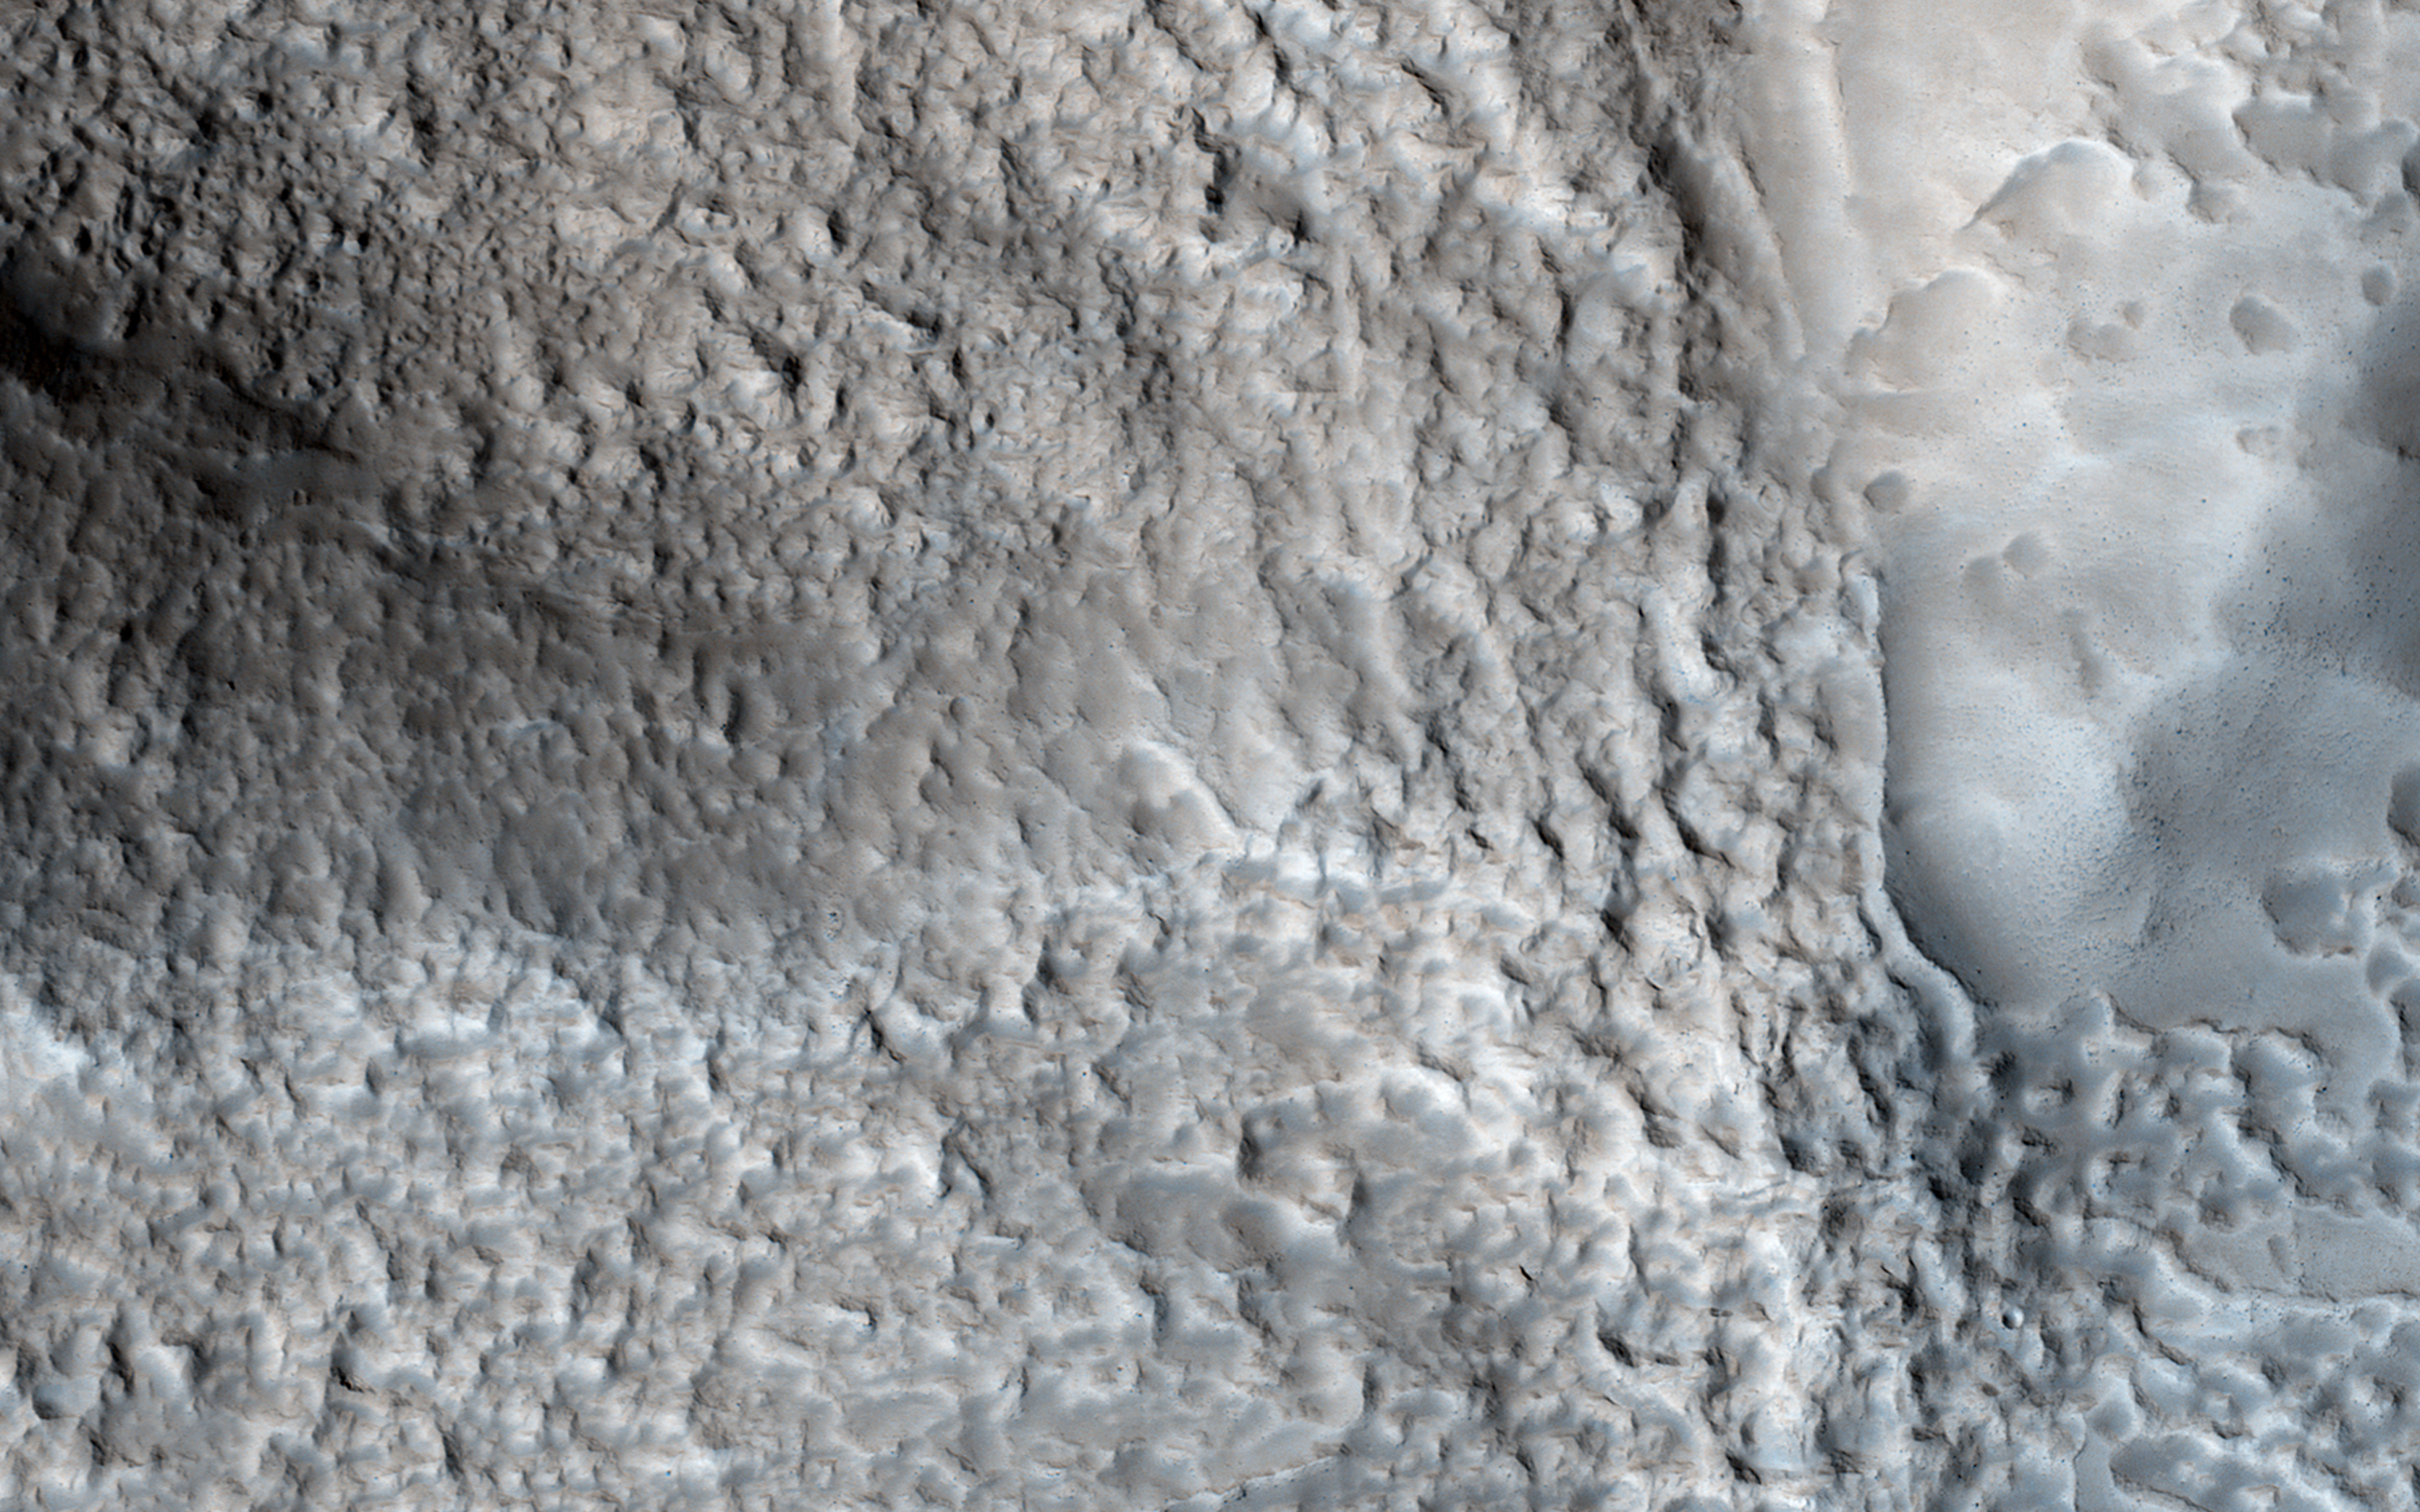

Breached Rim of a Circular Depression

This image shows an impact crater with a diameter of approximately 2 kilometers located in the Coloe Fossae region of Mars.

It is partially filled with a sediment flow that has breached the south rim and continues northwards for approximately 4 kilometers before abruptly terminating in a rounded lobe of blocky material.

HiRISE is one of six instruments on NASA’s Mars Reconnaissance Orbiter. The University of Arizona, Tucson, operates the orbiter’s HiRISE camera, which was built by Ball Aerospace & Technologies Corp., Boulder, Colo. NASA’s Jet Propulsion Laboratory, a division of the California Institute of Technology in Pasadena, manages the Mars Reconnaissance Orbiter Project for the NASA Science Mission Directorate, Washington.

Credit: NASA/JPL-Caltech/Univ. of Arizona